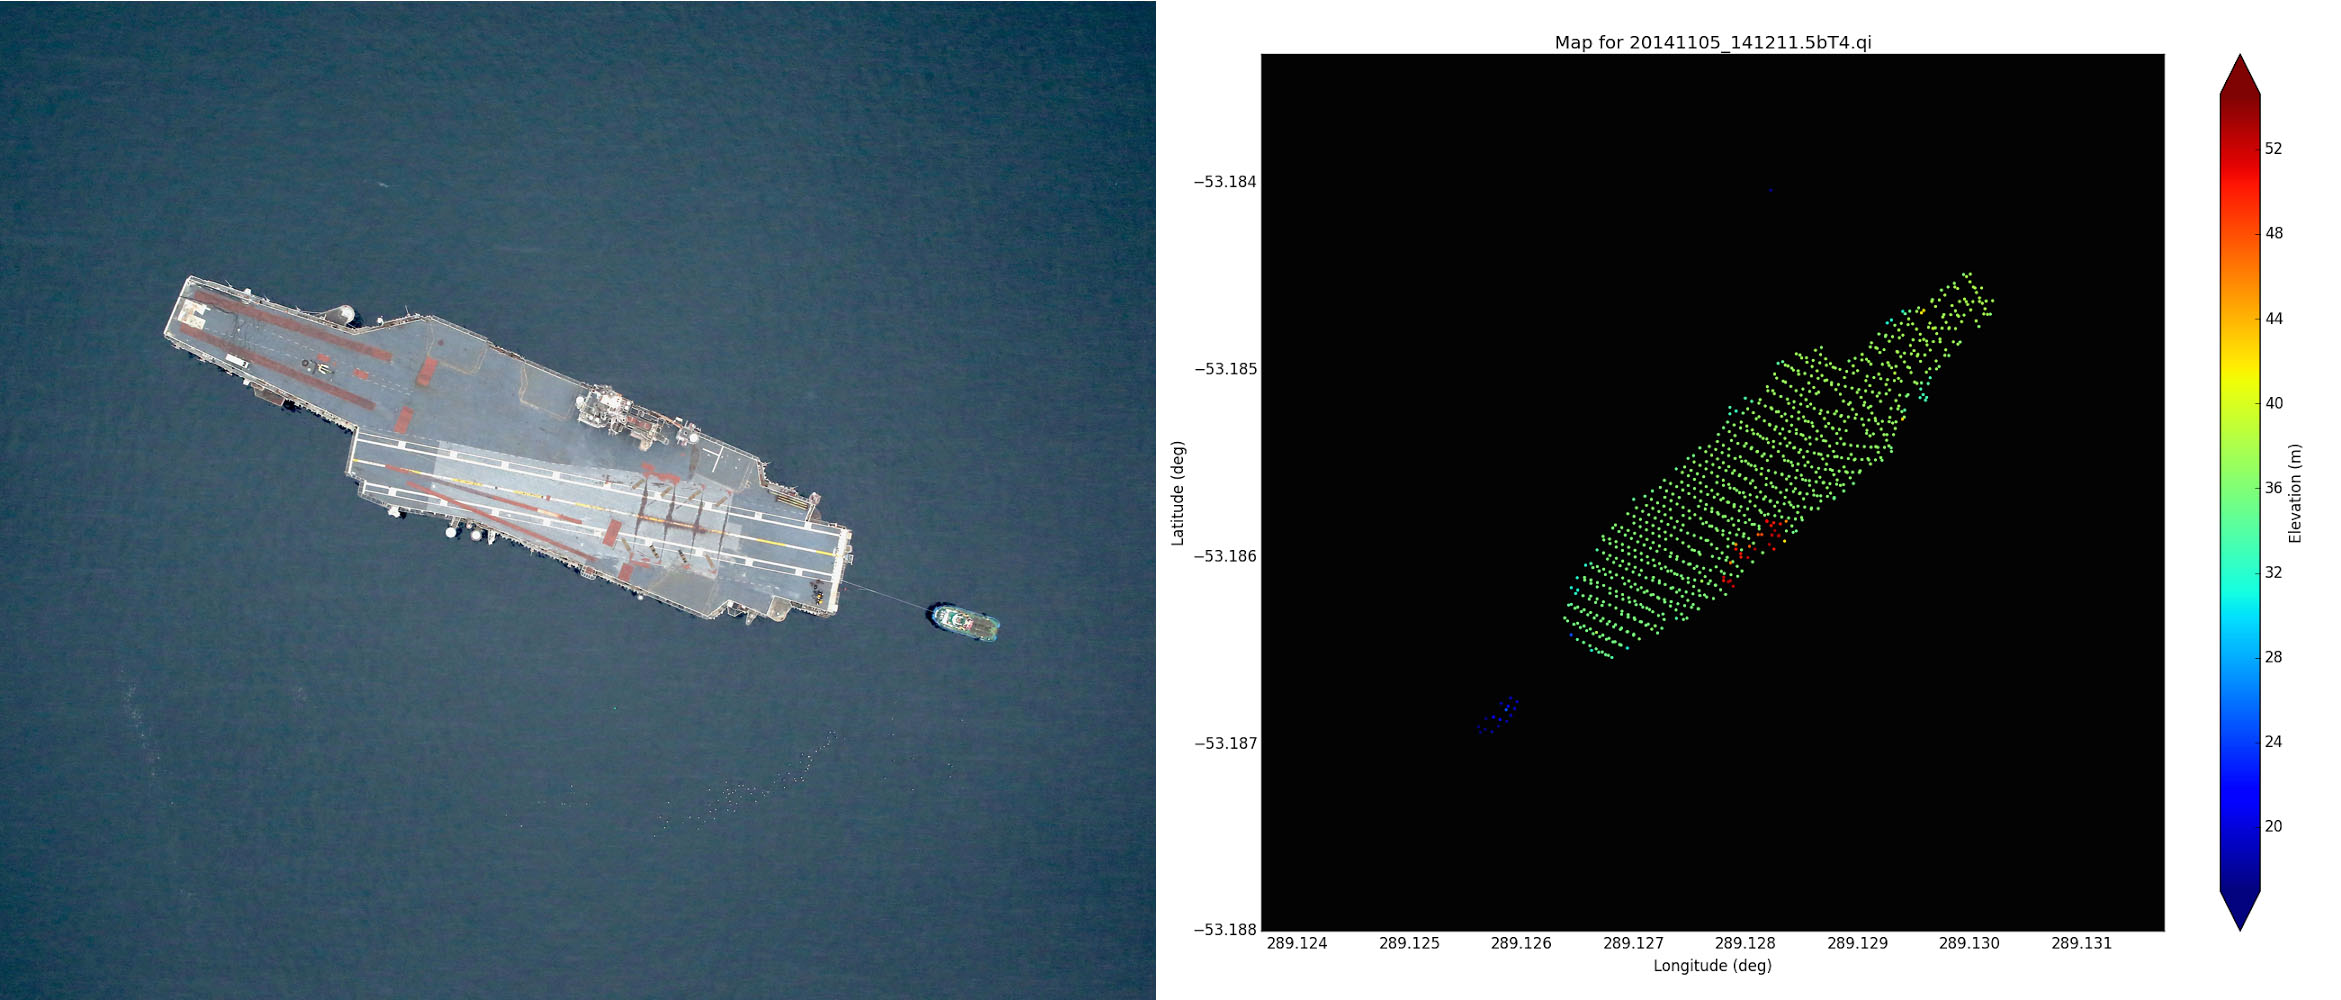

USS Constellation

Left: NASA Digital Mapping System image of the USS Constellation taken near Punta Arenas, Chile on Nov. 5, 2014. Credit: NASA/DMS Right: Airborne Topographic Mapper wide scan lidar elevation data taken over the USS Constellation during Nov. 5, 2014 overflight. The water elevation has been removed and was 17 meters. The Constellation flight deck is about 16m above the water surface and the conning tower is about 33m above the water.

Credit: NASA/ATM